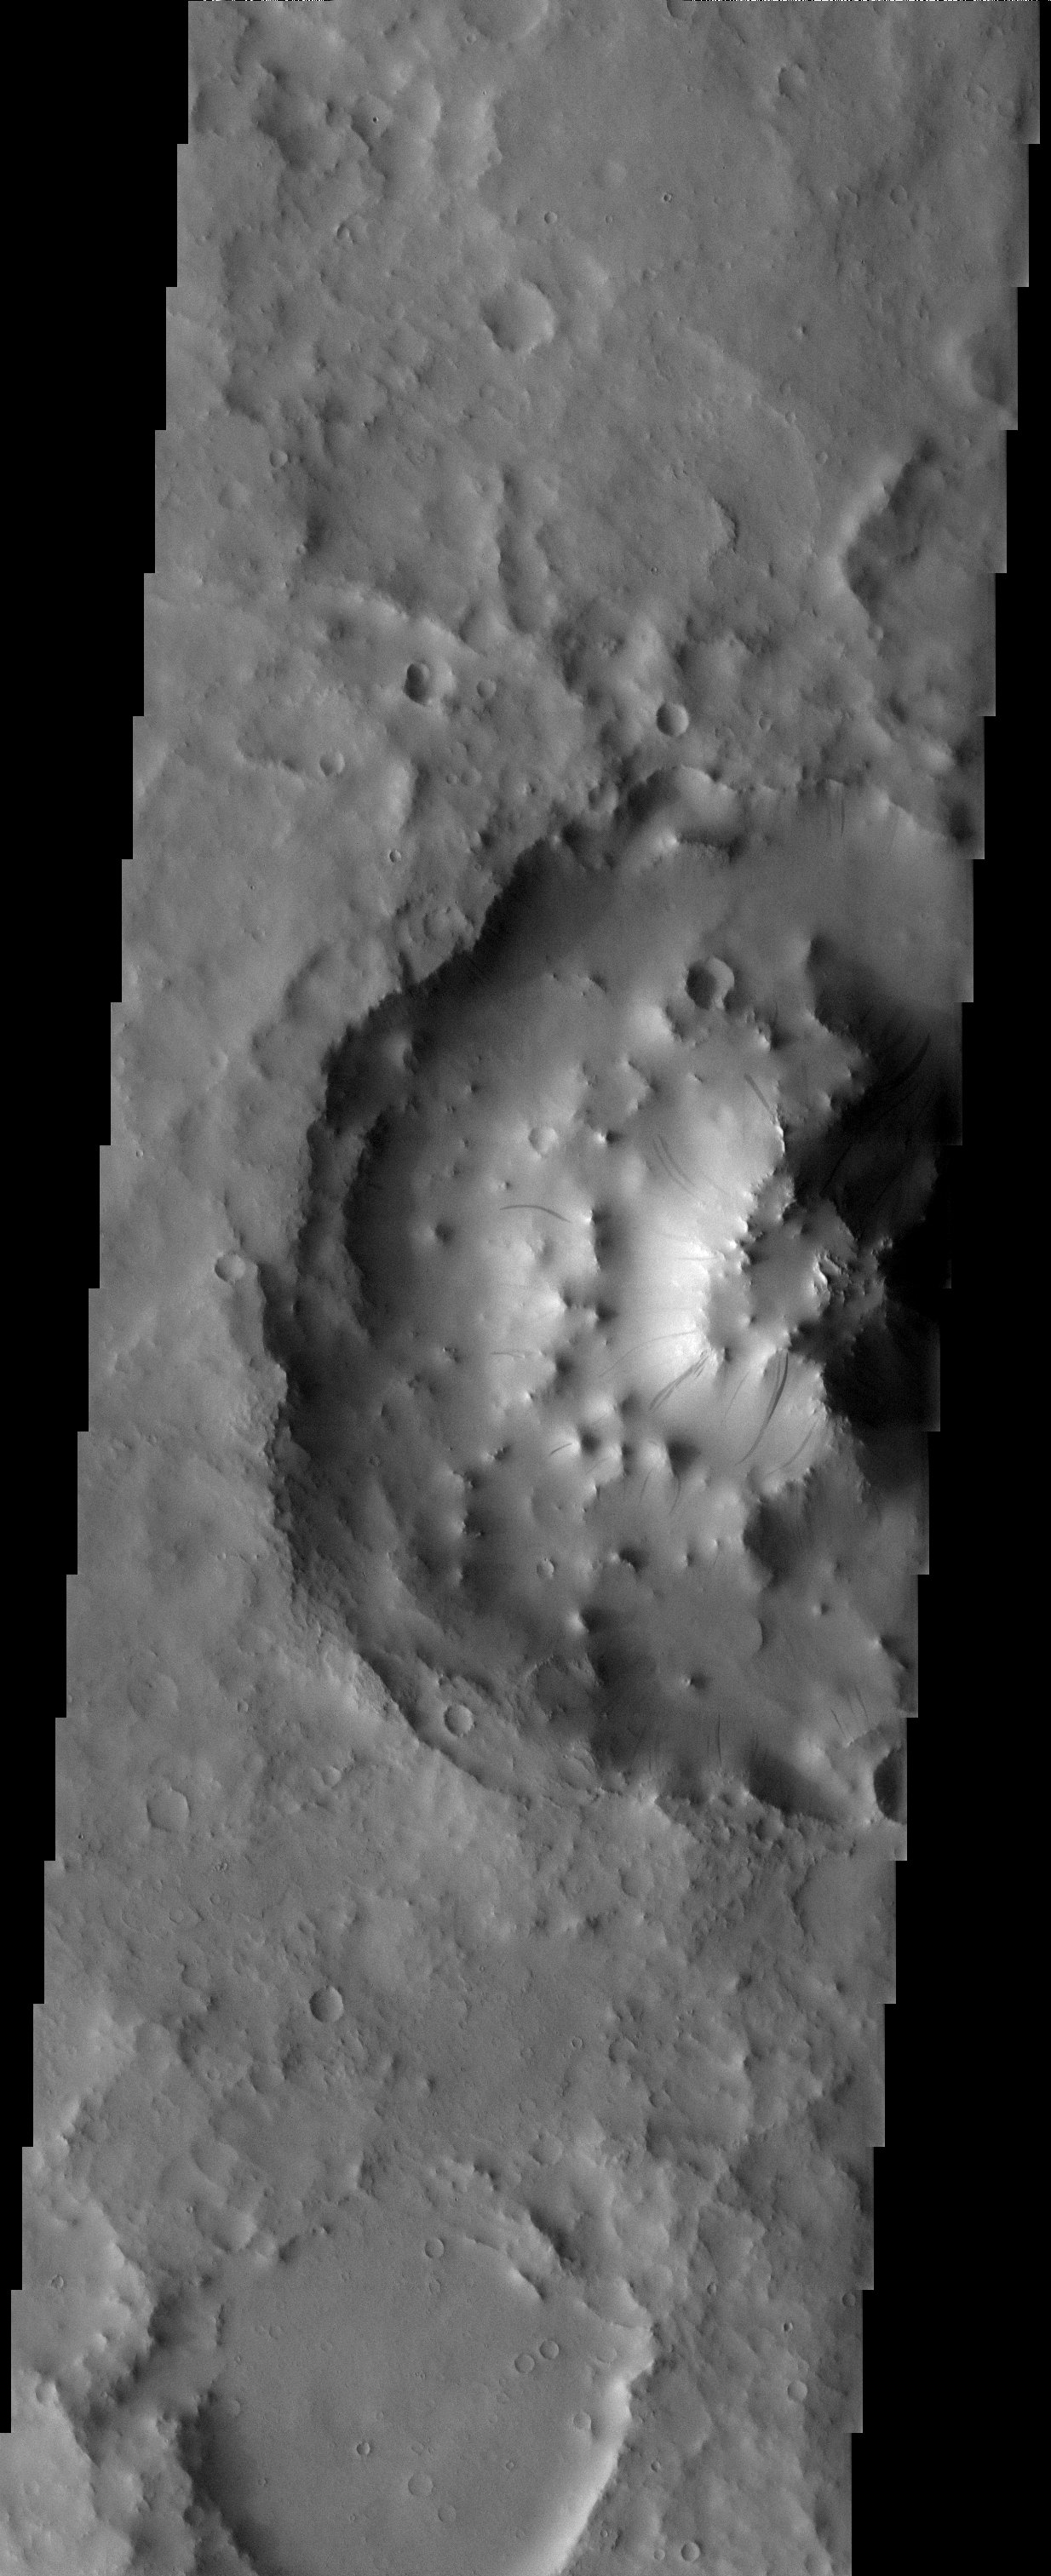

Bizarre Crater Mound

Released 5 June 2003

The height of the interior mound of sediment inside this crater exceeds the crater rim heights by 900 meters (3,000 ft). This is a confounding problem. How does all this material get inside this crater and actually rise higher than its holding chamber? What is this material? Where did it come from? Why is it still here? It is exactly these kinds of enigmas that makes Mars so very interesting.

Image information: VIS instrument. Latitude 12.2, Longitude 26.3 East (333.7 West). 19 meter/pixel resolution.

Note: this THEMIS visual image has not been radiometrically nor geometrically calibrated for this preliminary release. An empirical correction has been performed to remove instrumental effects. A linear shift has been applied in the cross-track and down-track direction to approximate spacecraft and planetary motion. Fully calibrated and geometrically projected images will be released through the Planetary Data System in accordance with Project policies at a later time.

NASA’s Jet Propulsion Laboratory manages the 2001 Mars Odyssey mission for NASA’s Office of Space Science, Washington, D.C. The Thermal Emission Imaging System (THEMIS) was developed by Arizona State University, Tempe, in collaboration with Raytheon Santa Barbara Remote Sensing. The THEMIS investigation is led by Dr. Philip Christensen at Arizona State University. Lockheed Martin Astronautics, Denver, is the prime contractor for the Odyssey project, and developed and built the orbiter. Mission operations are conducted jointly from Lockheed Martin and from JPL, a division of the California Institute of Technology in Pasadena.

Credit: NASA/JPL/Arizona State University